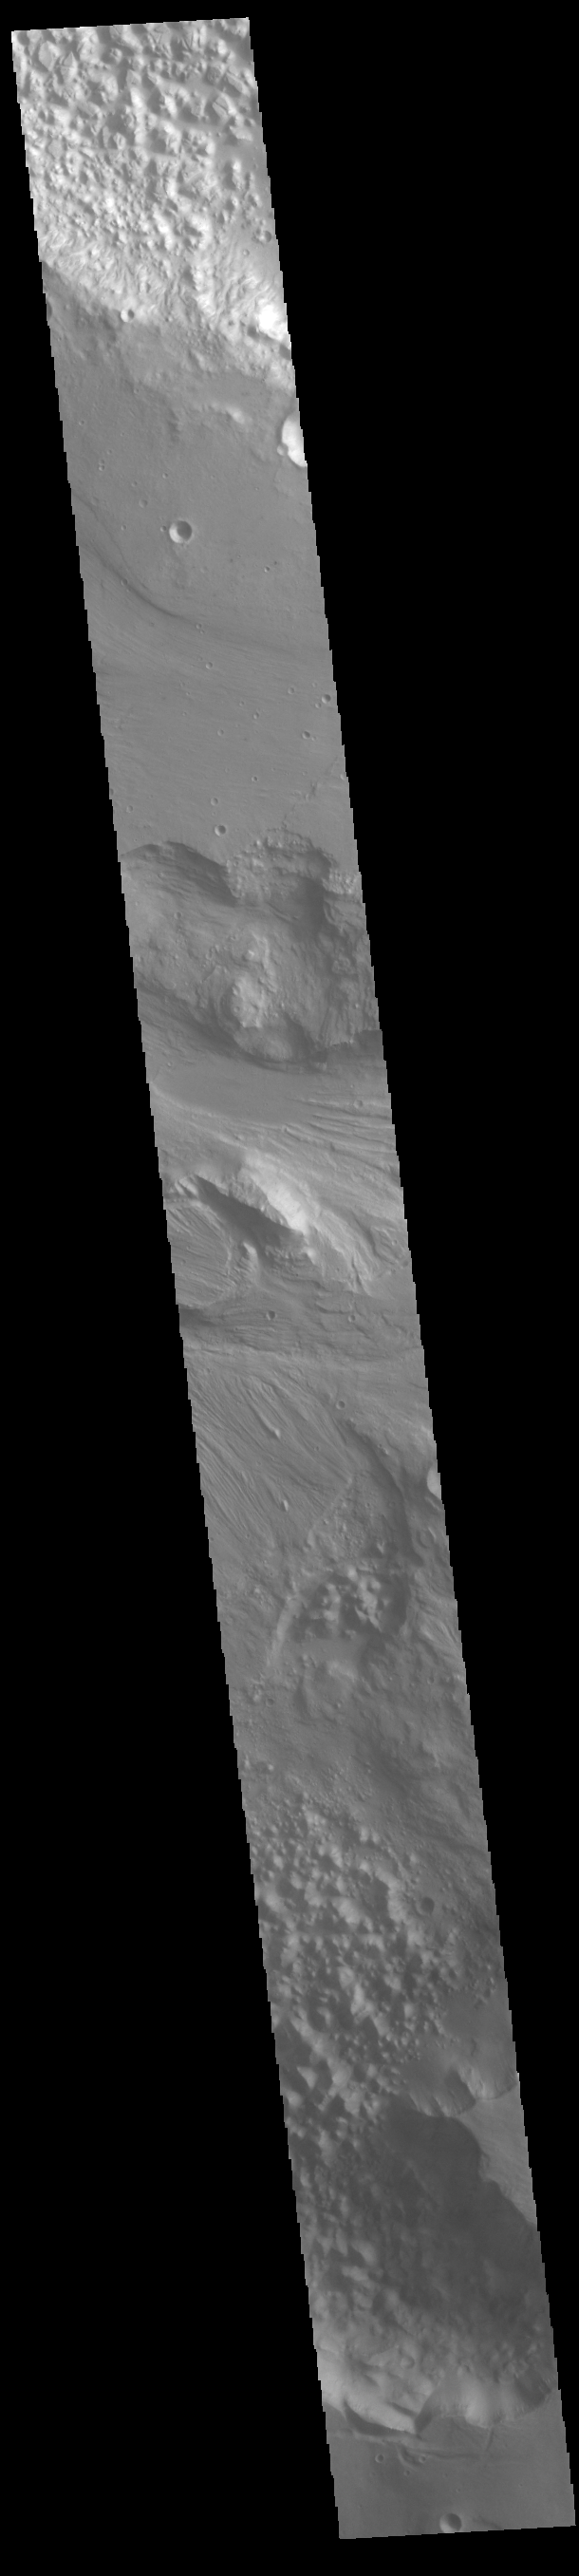

Hydaspis Chaos

Today’s VIS image shows part of Hydaspis Chaos, one of many regions of chaos in Margaritifer Terra. Chaos terrain is typified by mesas and valleys. The initial breakup of the surface can be due to tectonic forces, although on Mars it is thought that the mode of formation involves release of melted subsurface ice. With time and erosion the valleys widen and the mesas grow smaller. Hydaspis Chaos is is part of the huge outflow system flowing from Valles Marineris to Chryse Planitia. The channel in the center of the image becomes part of the larger Tiu Valles channel.

Credit: NASA/JPL-Caltech/ASU